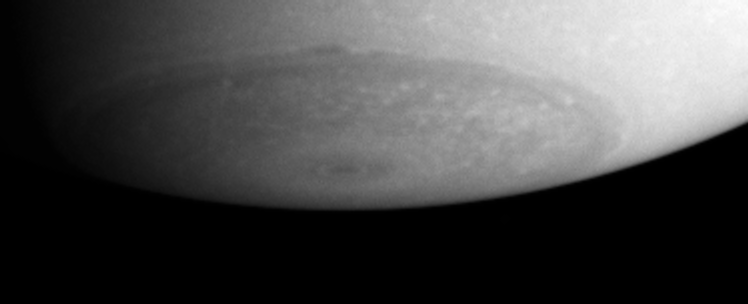

South Pole on Saturn

Details observed in Saturn’s south polar region demonstrate that this area is far from featureless. Lighter colored clouds dot the entire region, which is dominated by a central, sharply-defined circular feature. Movie sequences in which these features are captured and followed will allow wind speeds in the polar region to be measured.

This image was taken with the Cassini spacecraft’s narrow angle camera on May 20, 2004, from a distance of 22 million kilometers (13.7 million miles) from Saturn through a filter centered at 750 nanometers. The image scale is 131 kilometers (81 miles) per pixel. Contrast in the image was enhanced and magnified to aid visibility.

The Cassini-Huygens mission is a cooperative project of NASA, the European Space Agency and the Italian Space Agency. The Jet Propulsion Laboratory, a division of the California Institute of Technology in Pasadena, manages the Cassini-Huygens mission for NASA’s Office of Space Science, Washington, D.C. The imaging team is based at the Space Science Institute, Boulder, Colorado.

Credit: NASA/JPL/Space Science Institute